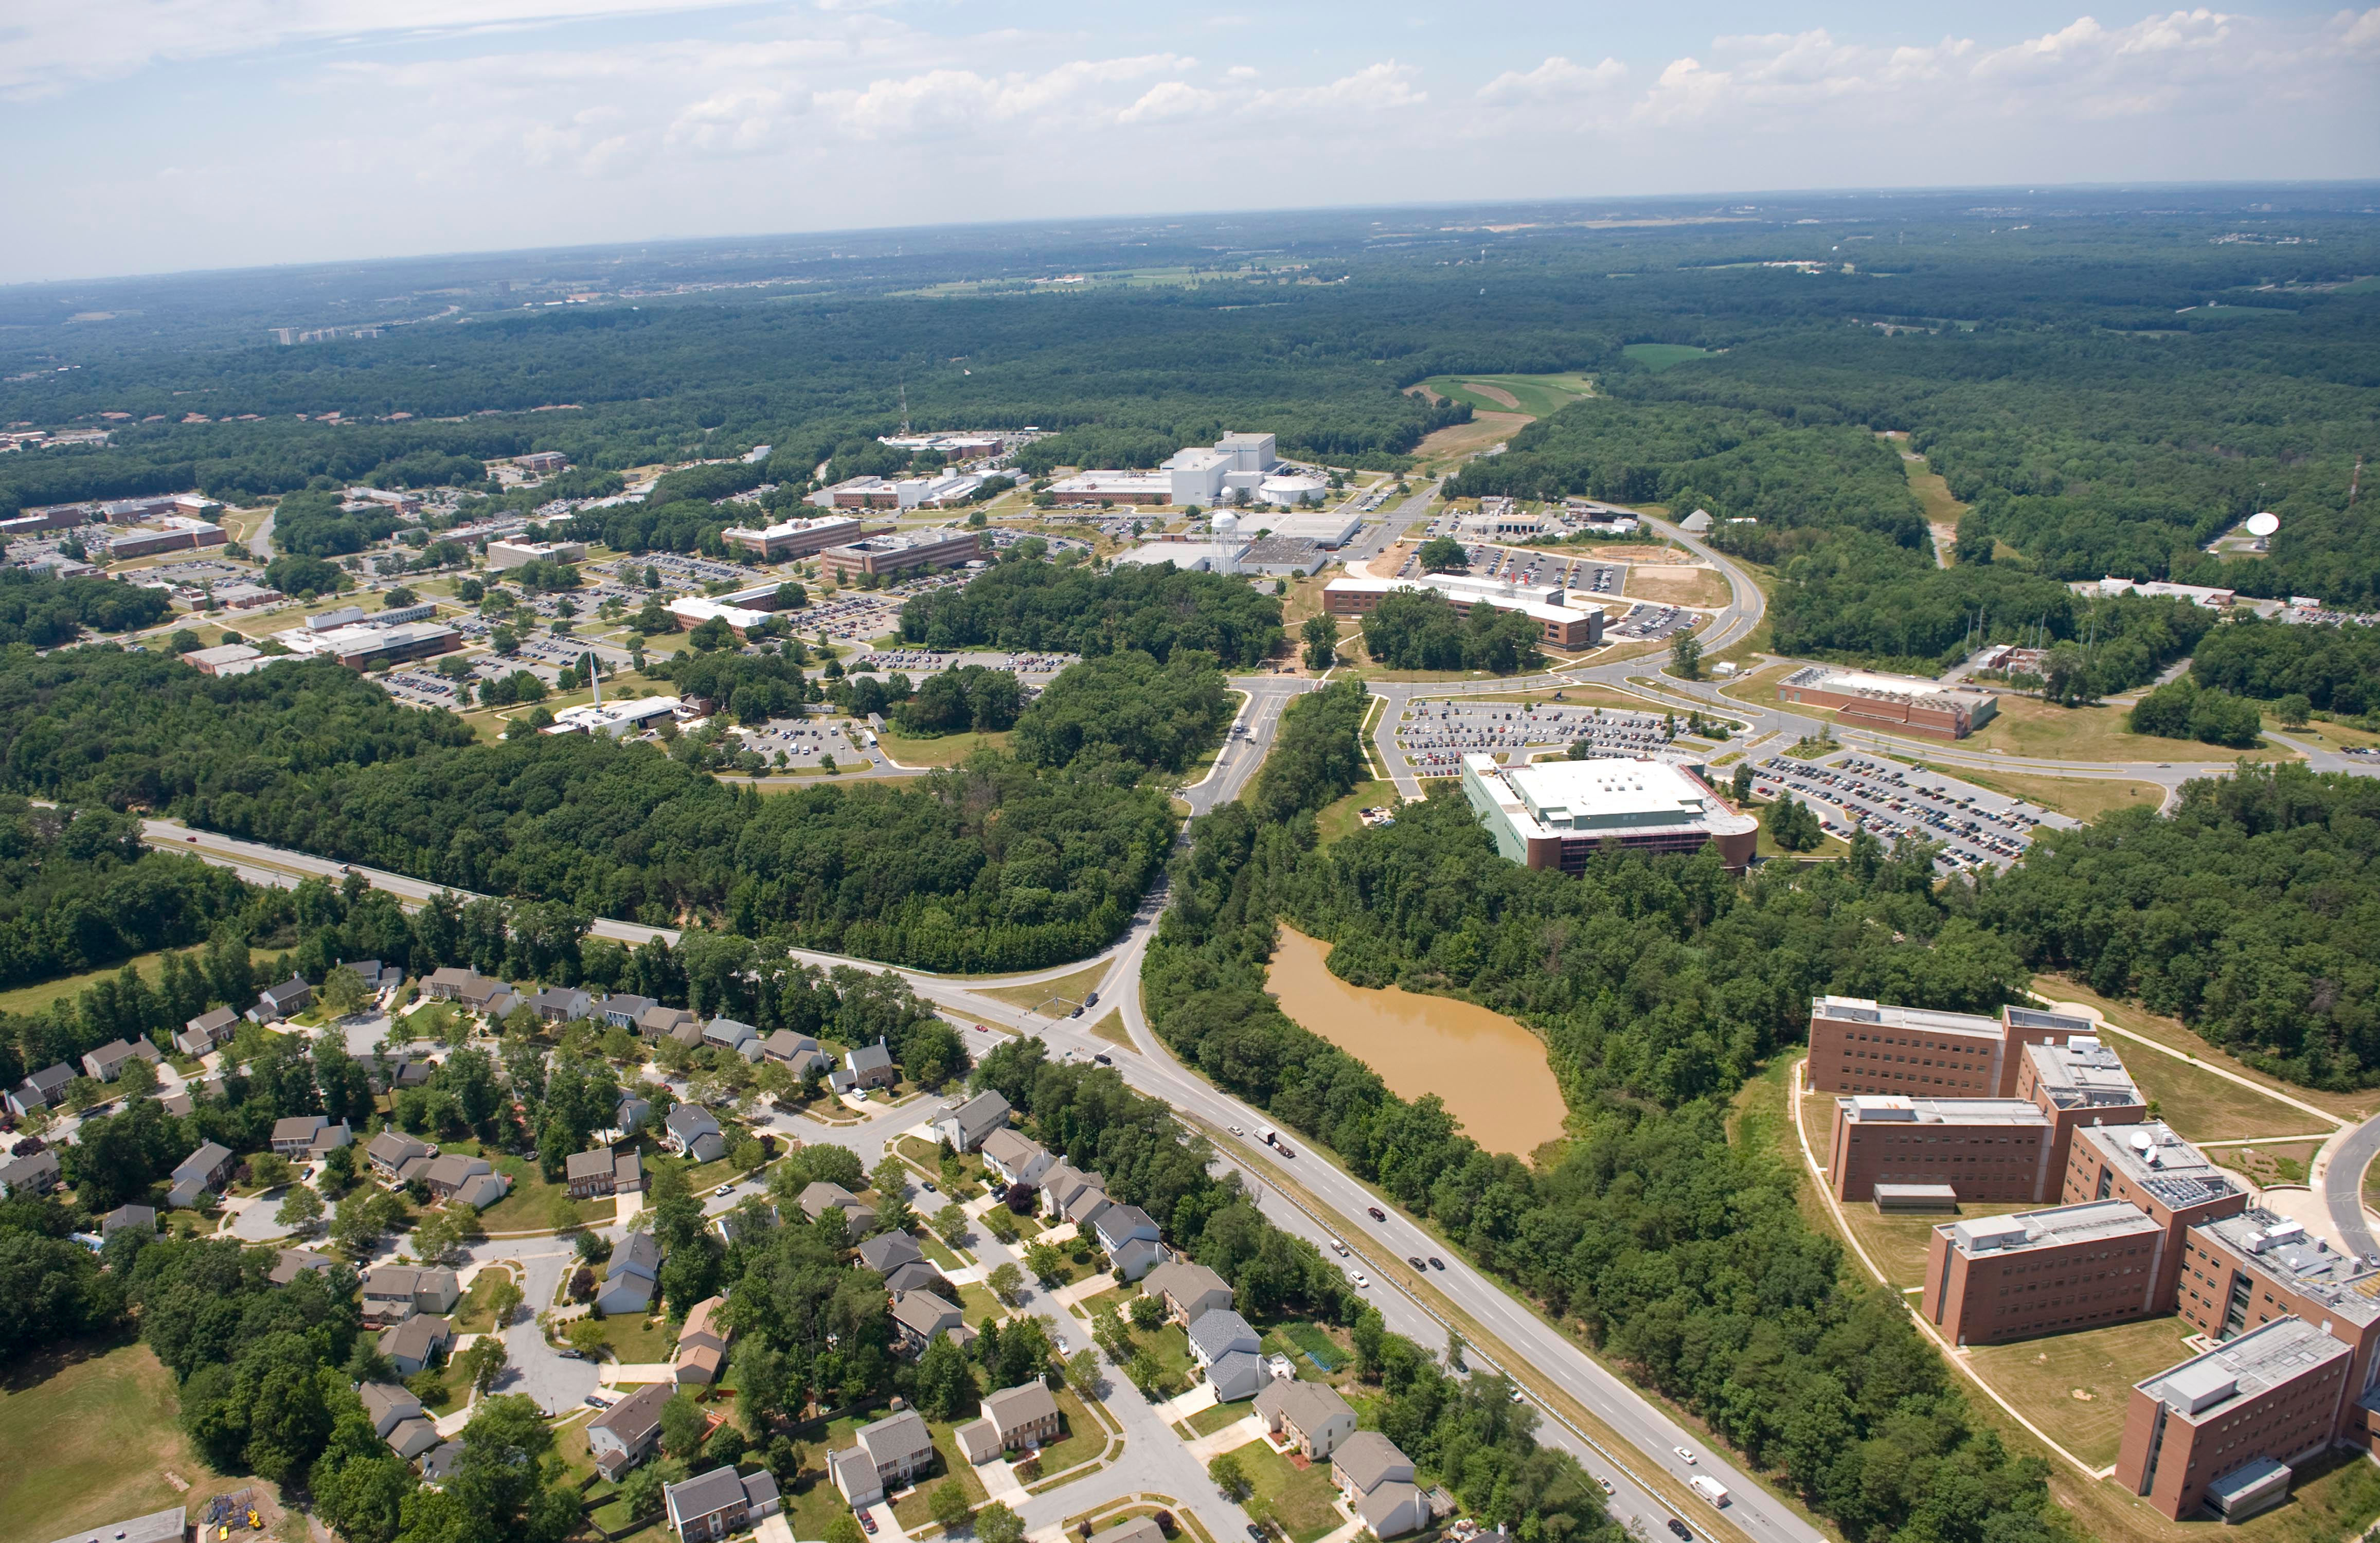

NASA's Goddard Space Flight Center

Aerial view of NASA's Goddard Space Flight Center in Greenbelt, Maryland, in 2010.

Credit: NASA Goddard/Bill Hrybyk